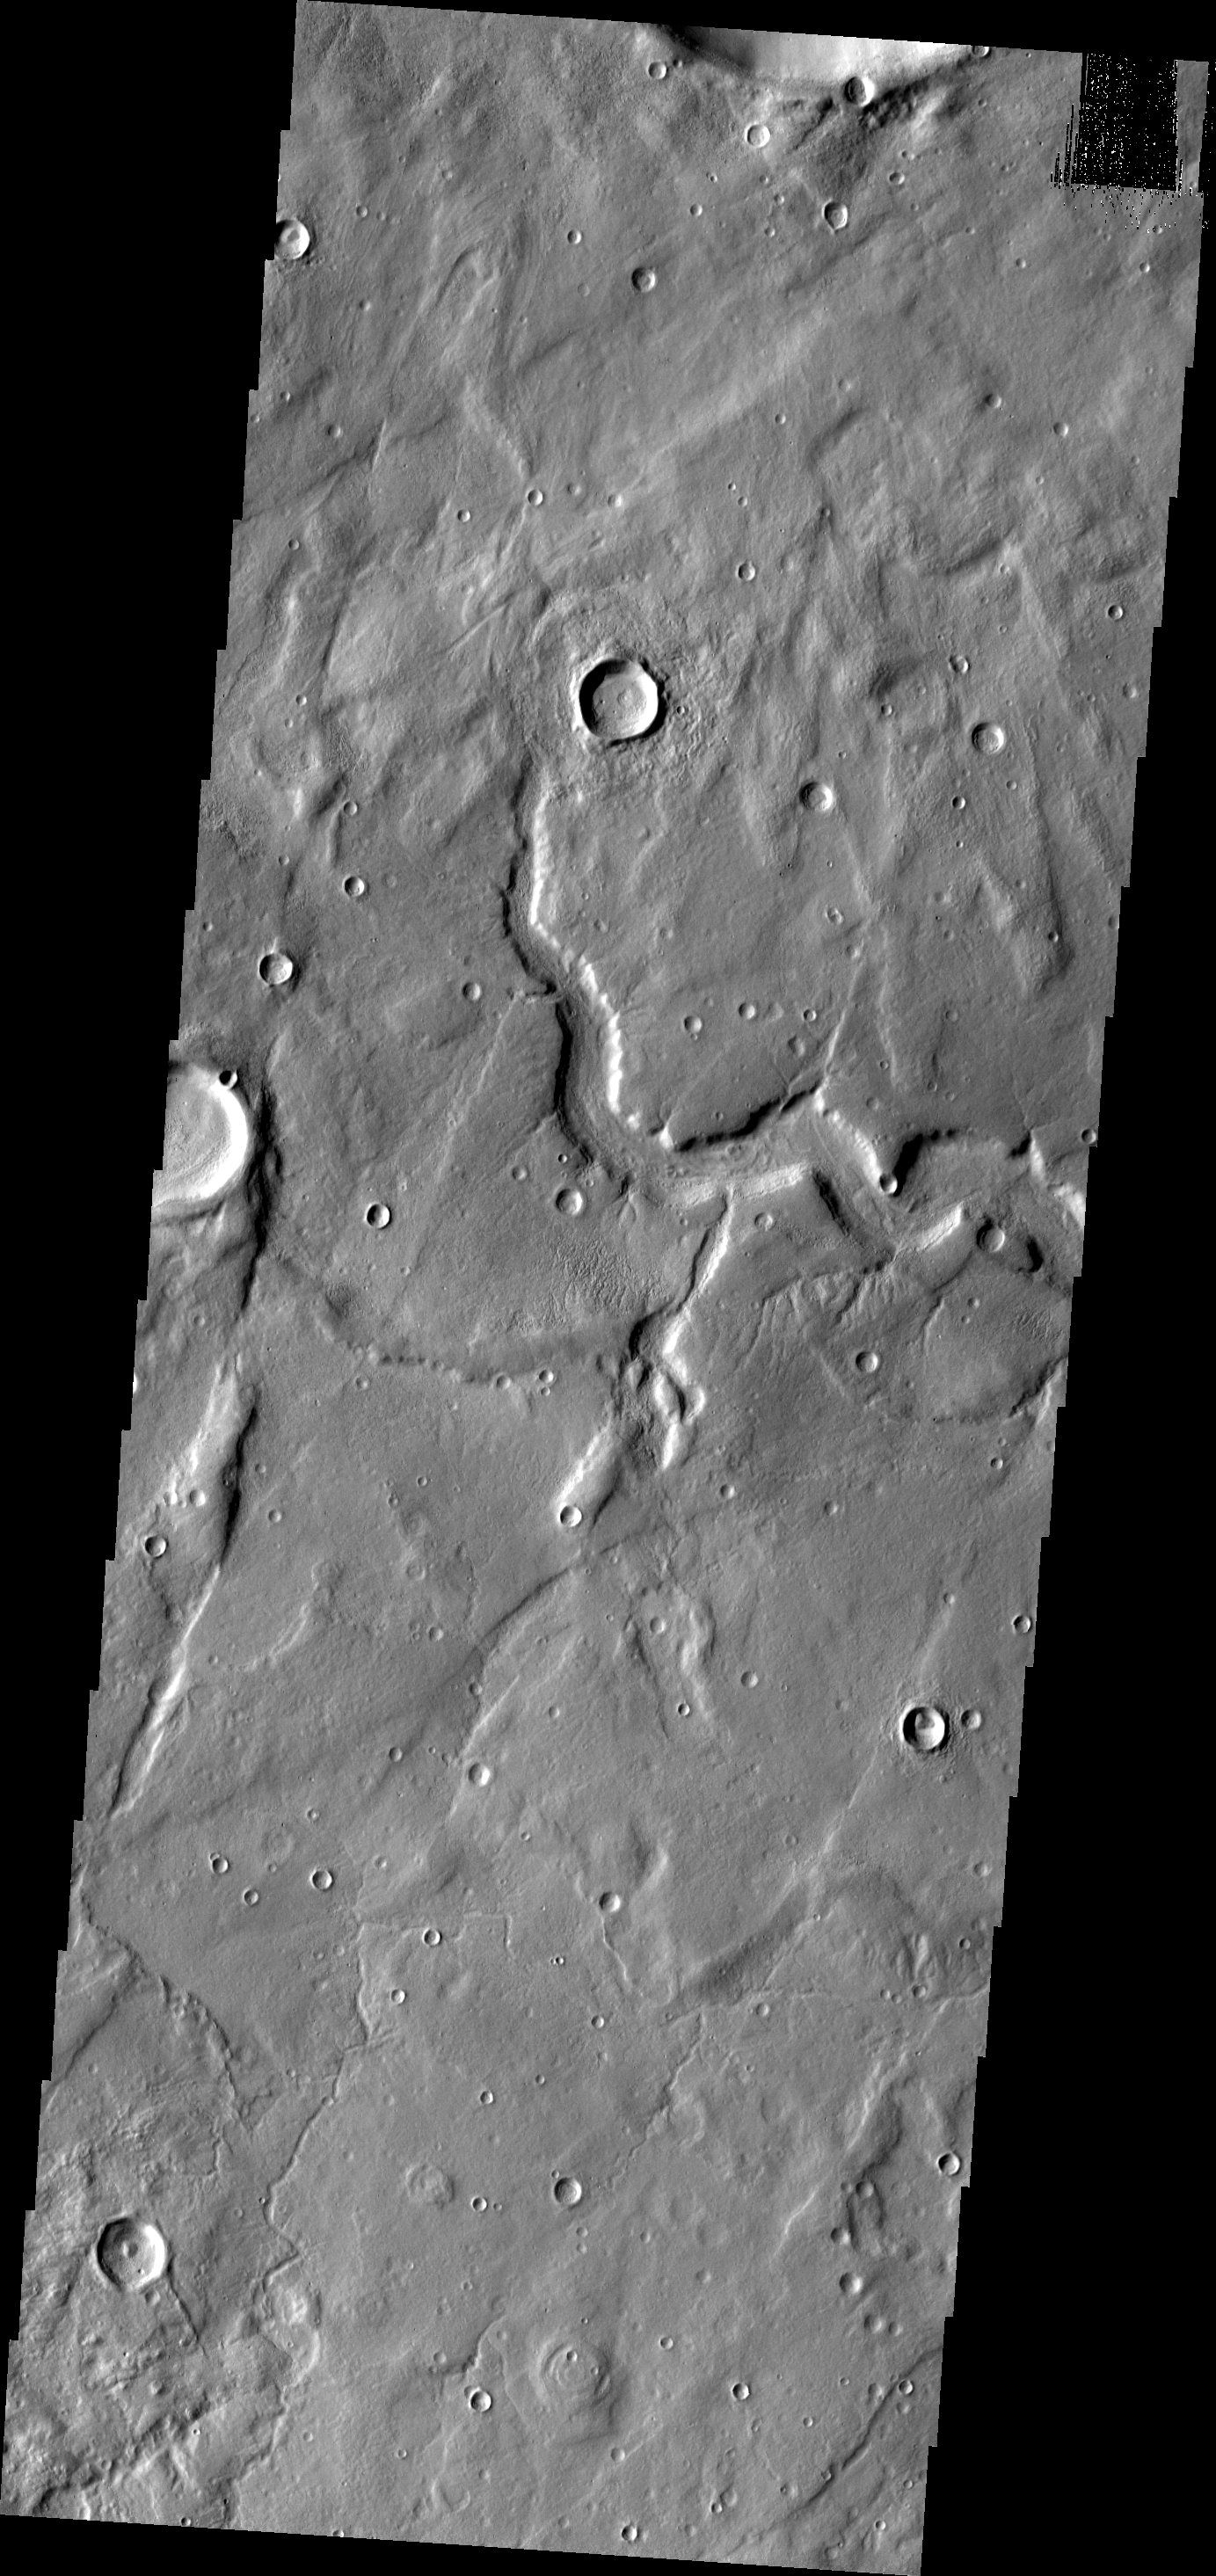

Tempe Terra

The channel in this VIS image is just one of many located in eastern Tempe Terra.

Image information: VIS instrument. Latitude 43.8N, Longitude 295.7E. 19 meter/pixel resolution.

Please see the THEMIS Data Citation Note for details on crediting THEMIS images.

Note: this THEMIS visual image has not been radiometrically nor geometrically calibrated for this preliminary release. An empirical correction has been performed to remove instrumental effects. A linear shift has been applied in the cross-track and down-track direction to approximate spacecraft and planetary motion. Fully calibrated and geometrically projected images will be released through the Planetary Data System in accordance with Project policies at a later time.

NASA’s Jet Propulsion Laboratory manages the 2001 Mars Odyssey mission for NASA’s Office of Space Science, Washington, D.C. The Thermal Emission Imaging System (THEMIS) was developed by Arizona State University, Tempe, in collaboration with Raytheon Santa Barbara Remote Sensing. The THEMIS investigation is led by Dr. Philip Christensen at Arizona State University. Lockheed Martin Astronautics, Denver, is the prime contractor for the Odyssey project, and developed and built the orbiter. Mission operations are conducted jointly from Lockheed Martin and from JPL, a division of the California Institute of Technology in Pasadena.

Credit: NASA/JPL/ASU